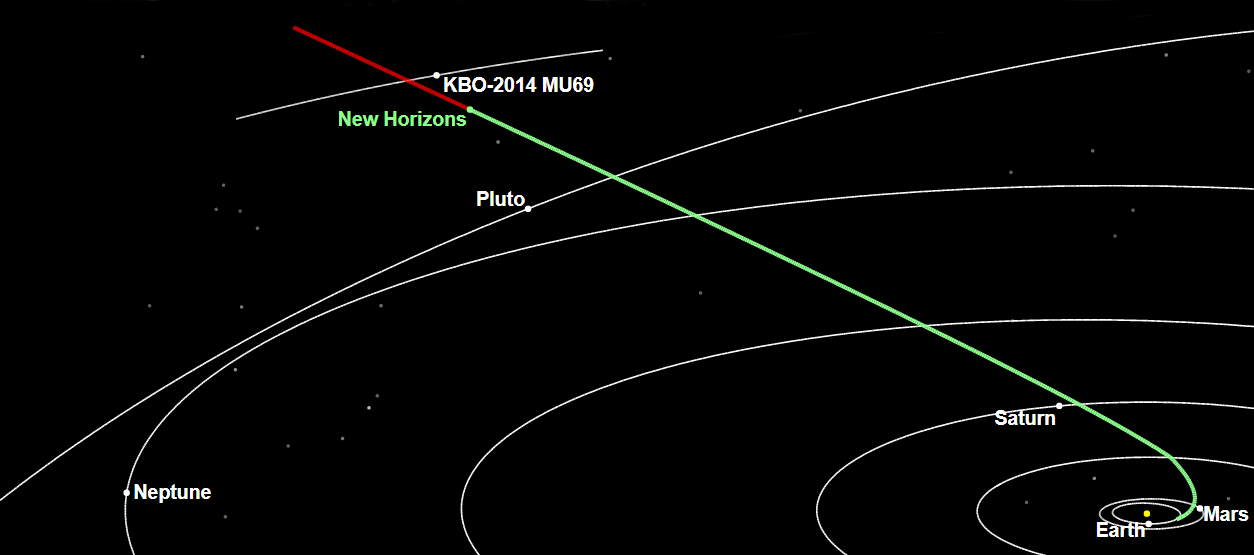

New Horizons Corrects Its Course in the Kuiper Belt

The New Horizons spacecraft is about 300 million miles (483 million kilometers) from 2014 MU69, the Kuiper Belt object it will encounter on Jan. 1, 2019.

The Johns Hopkins University Applied Physics Laboratory in Laurel, Maryland, designed, built, and operates the New Horizons spacecraft, and manages the mission for NASA’s Science Mission Directorate. The Southwest Research Institute, based in San Antonio, leads the science team, payload operations and encounter science planning. New Horizons is part of the New Frontiers Program managed by NASA’s Marshall Space Flight Center in Huntsville, Alabama.

Credit: NASA/Johns Hopkins University Applied Physics Laboratory/Southwest Research Institute